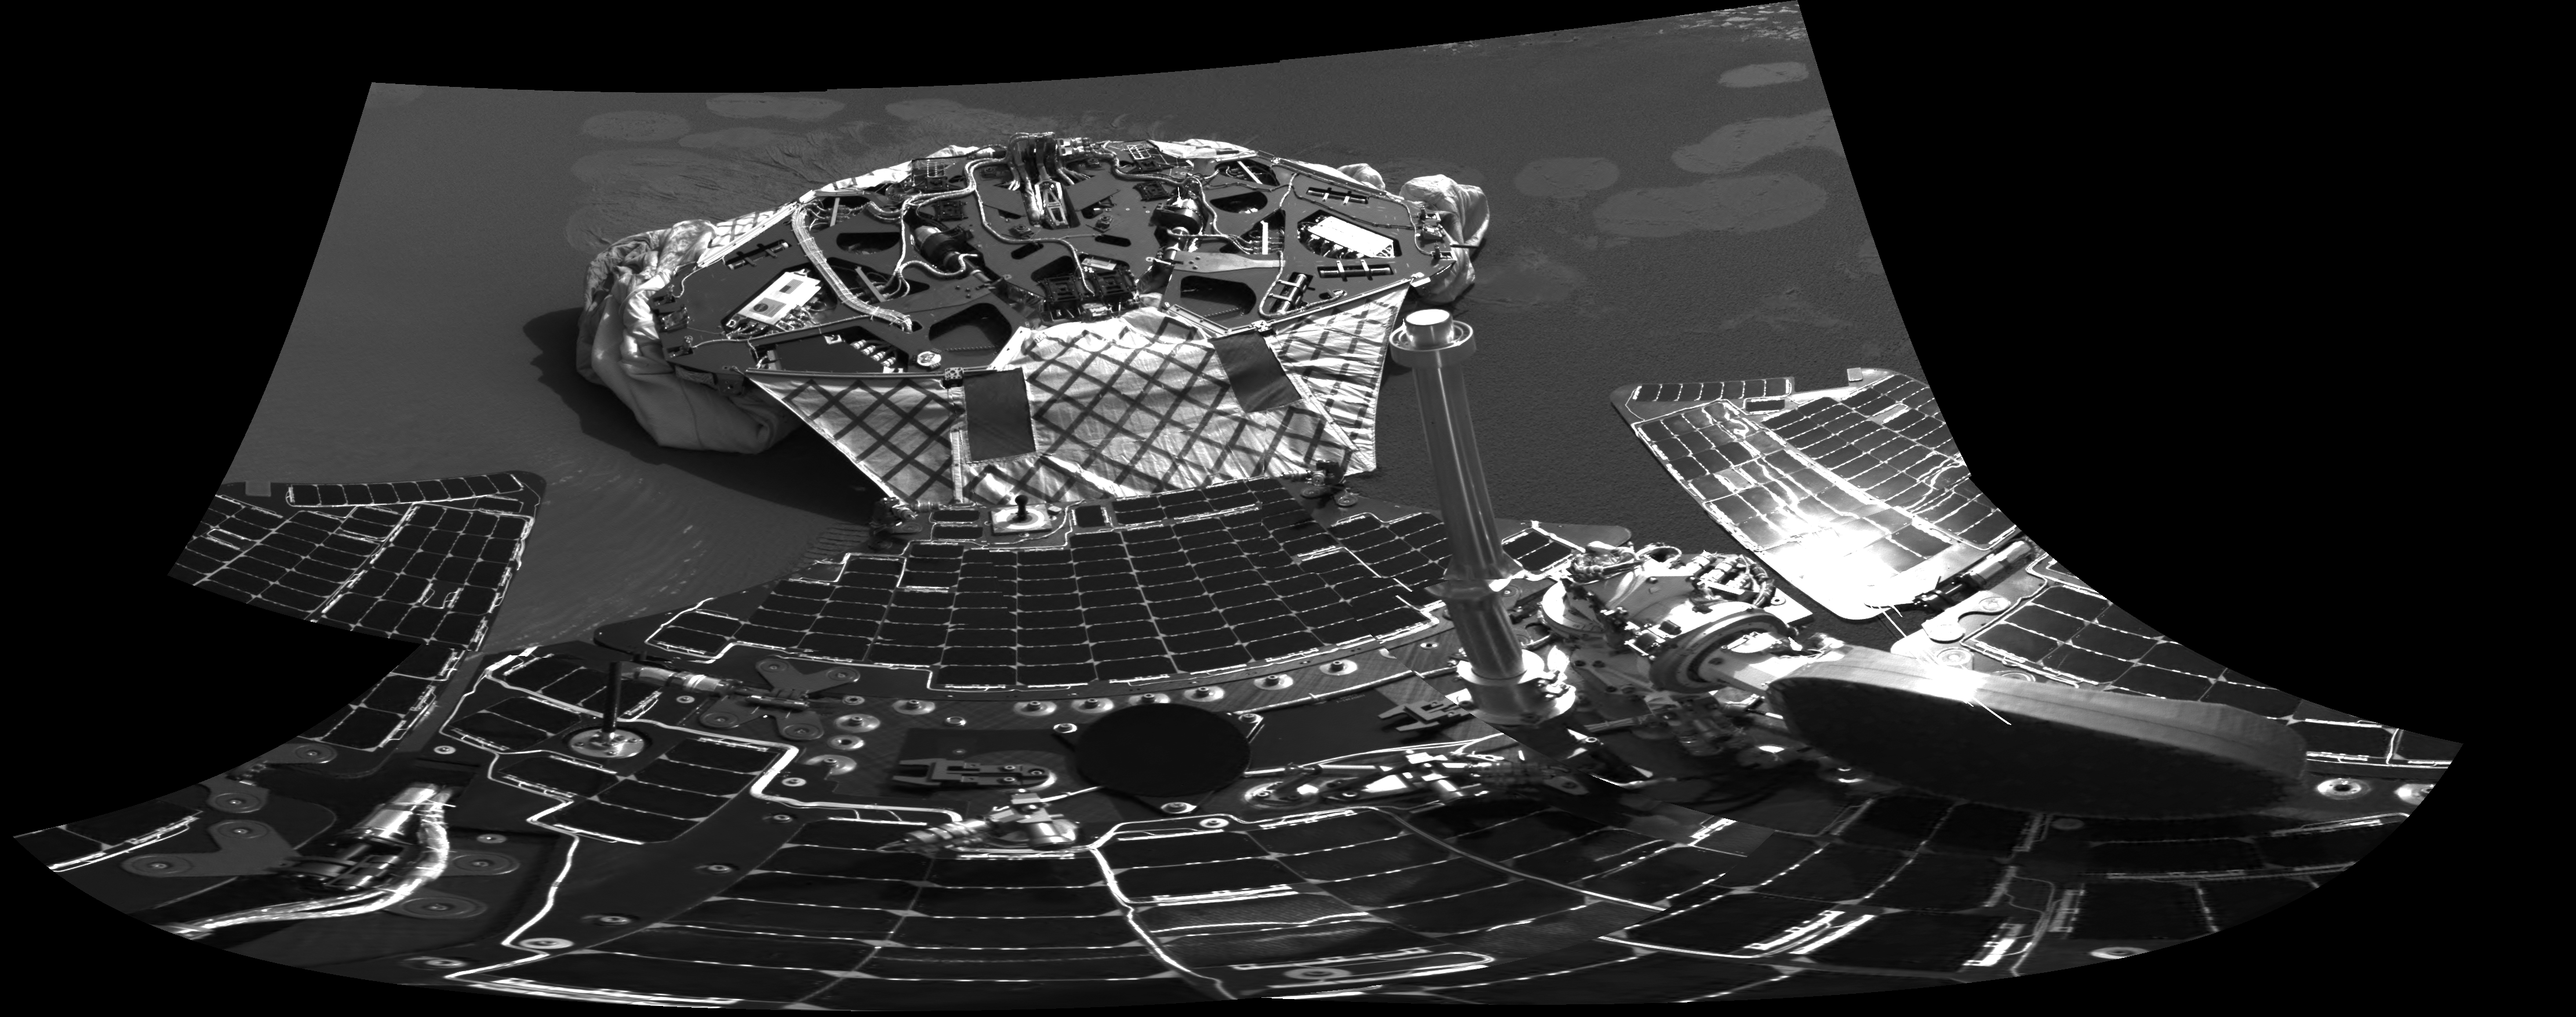

Opportunity and Its Mother Ship

This image captured by the Mars Exploration Rover Opportunity’s navigation camera shows the rover and the now-empty lander that carried it 283 million miles to Meridiani Planum, Mars. Engineers received confirmation that Opportunity’s six wheels rolled off the lander and onto martian soil at 3:02 a.m. PST, January 31, 2004, on the seventh martian day, or sol, of the mission. The rover, seen at the bottom of the image, is approximately 1 meter (3 feet) in front of the lander, facing north.

Credit: NASA/JPL